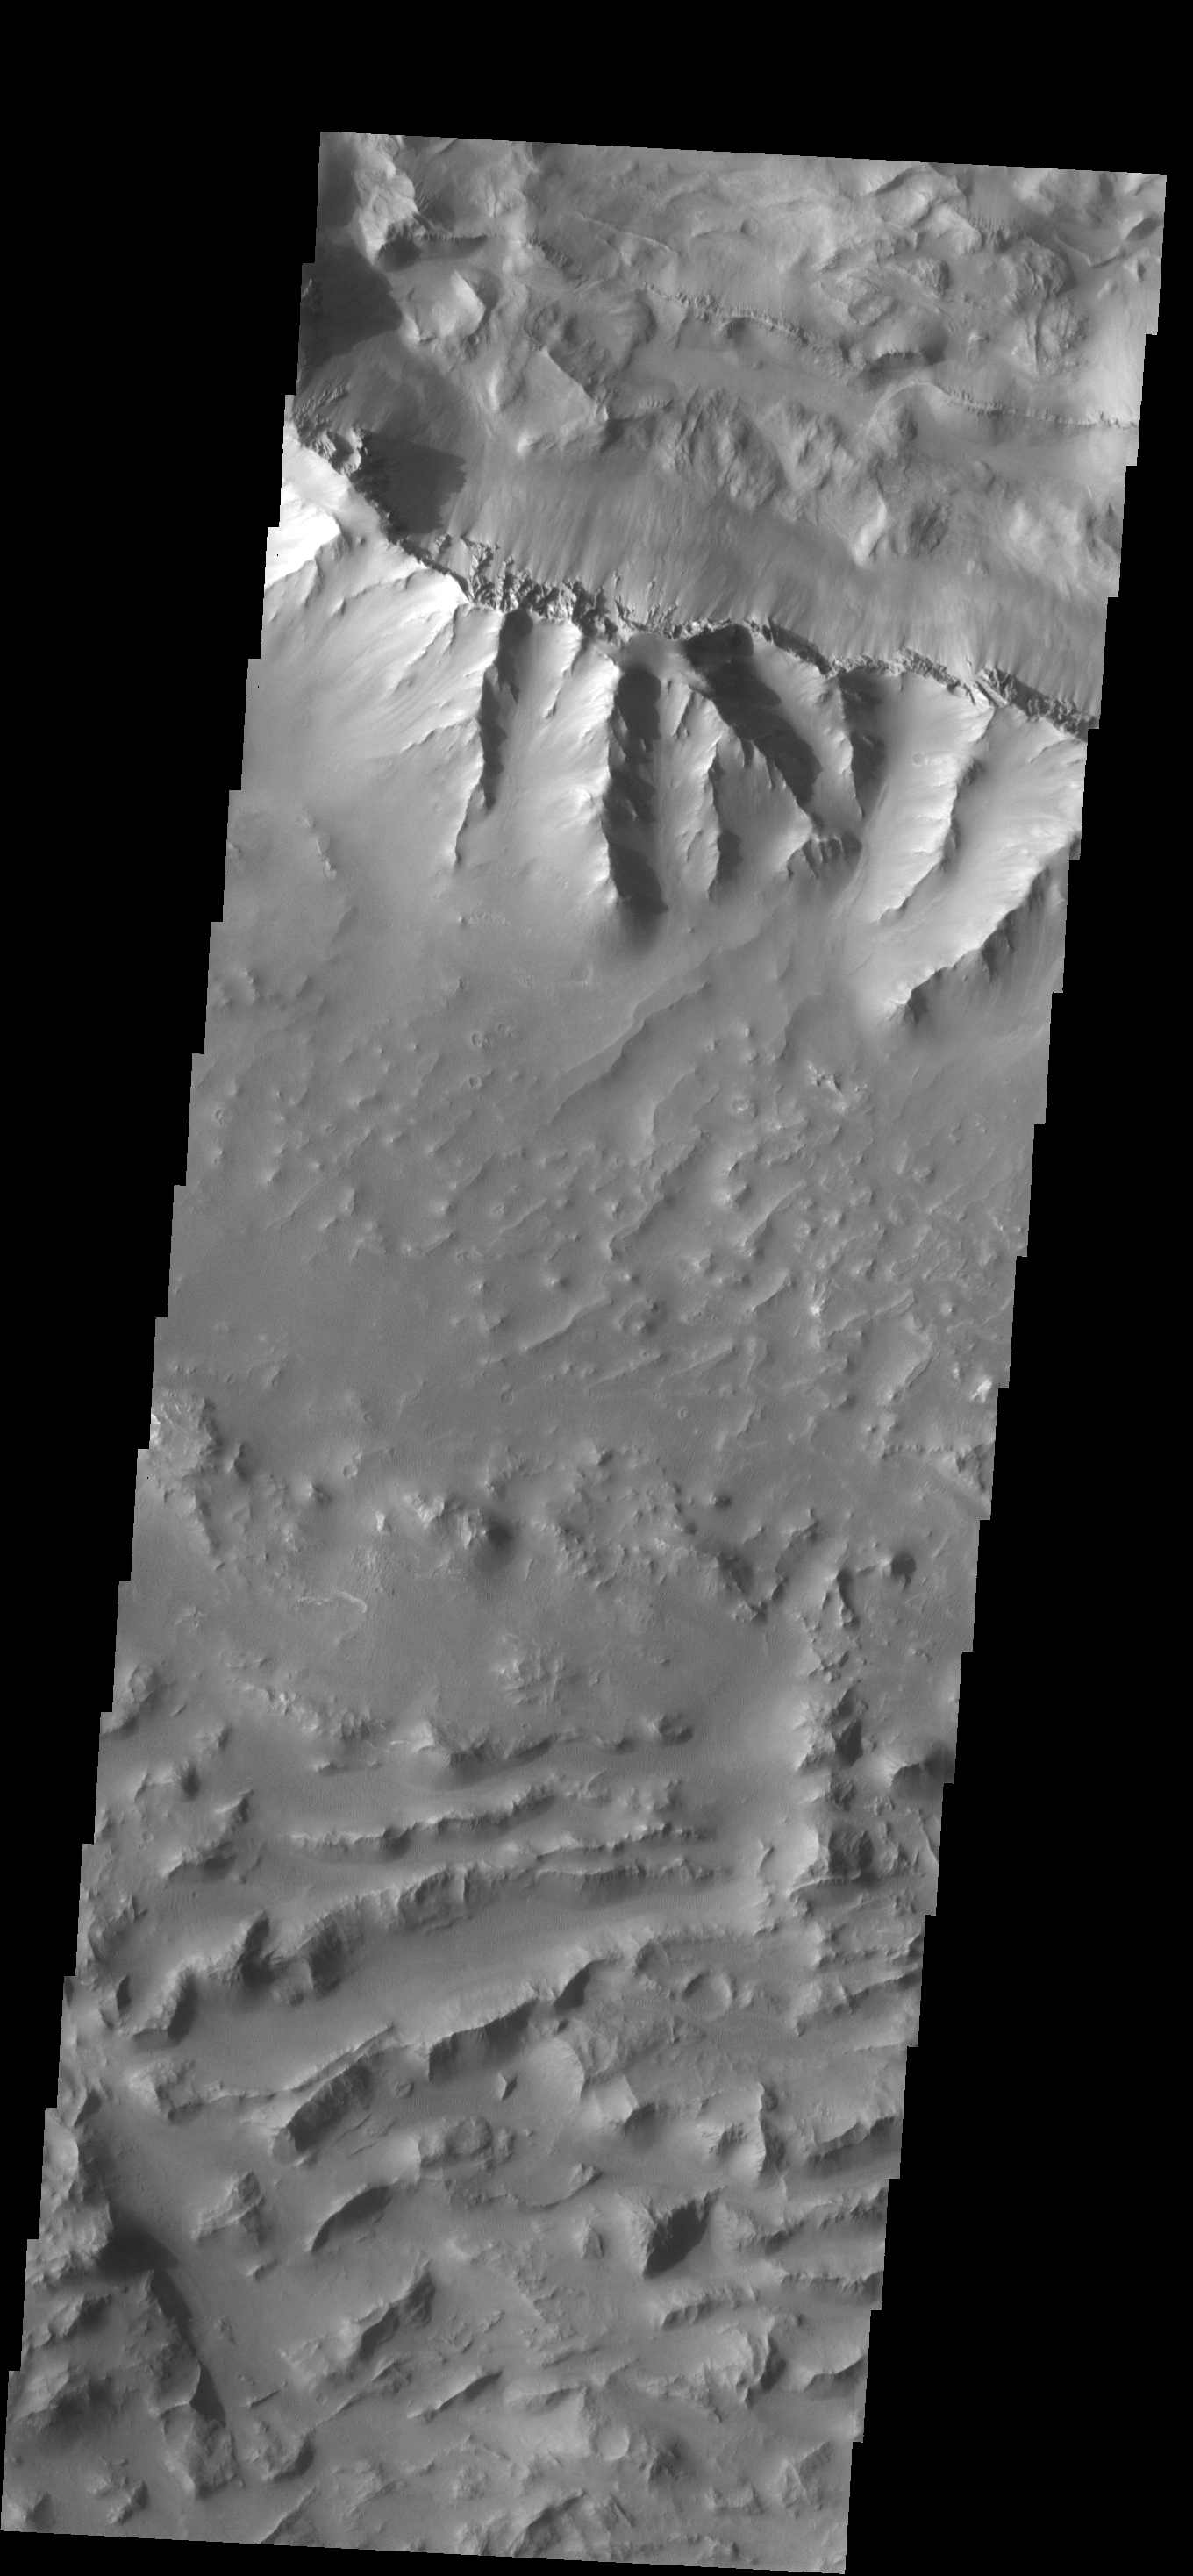

Valles Marineris

Originally released on Oct. 16, 2013

Today’s VIS image was collected at the same time as yesterday’s IR image. The ridge at the top of this image was the source of some of the landslides in the IR image.

Credit: NASA/JPL-Caltech/ASU